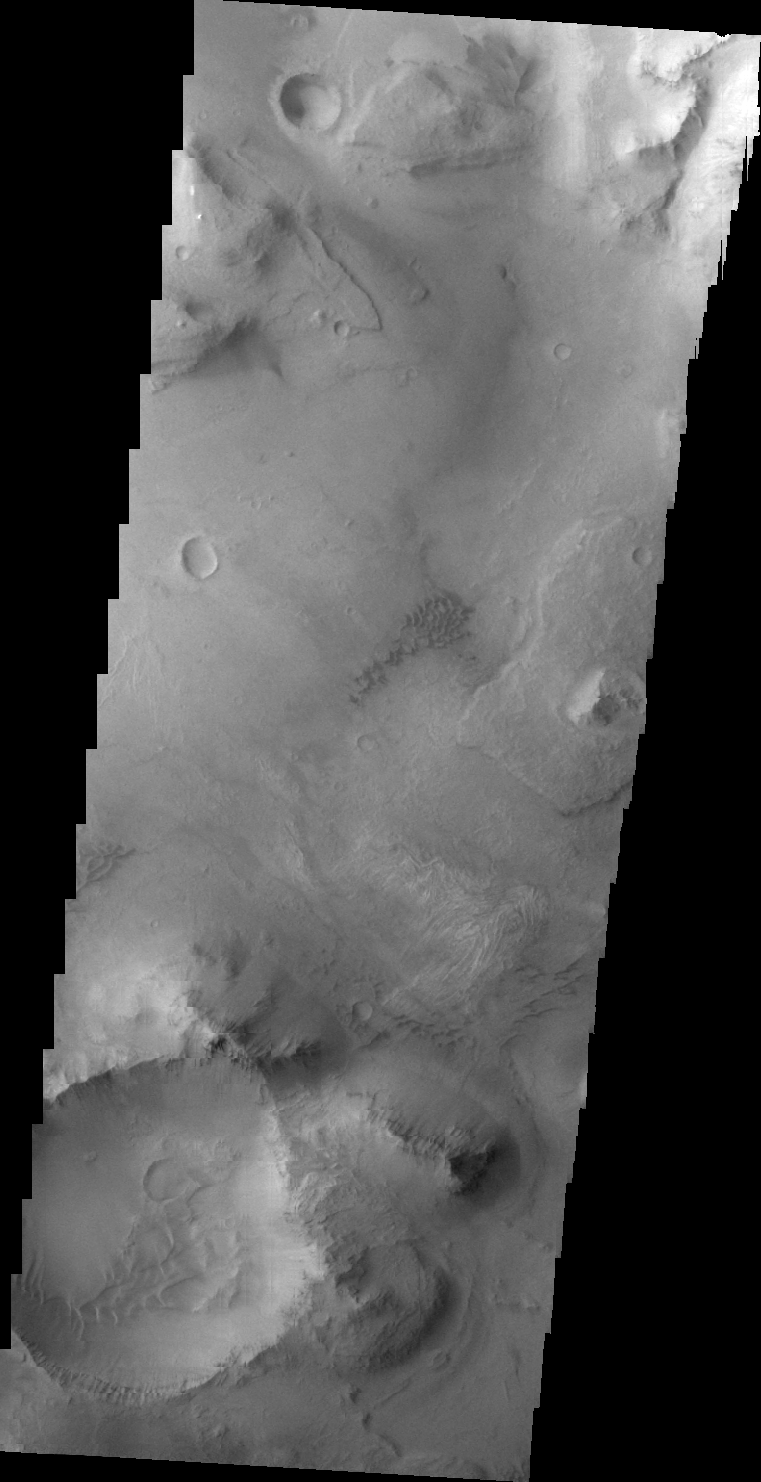

Coprates Chasma Floor

Taken simultaneously with yesterday’s IR image, this VIS image shows part of the floor of Coprates Chasma.

Image information: VIS instrument. Latitude -14.0N, Longitude 302.4E. 44 meter/pixel resolution.

Please see the THEMIS Data Citation Note for details on crediting THEMIS images.

Note: this THEMIS visual image has not been radiometrically nor geometrically calibrated for this preliminary release. An empirical correction has been performed to remove instrumental effects. A linear shift has been applied in the cross-track and down-track direction to approximate spacecraft and planetary motion. Fully calibrated and geometrically projected images will be released through the Planetary Data System in accordance with Project policies at a later time.

NASA’s Jet Propulsion Laboratory manages the 2001 Mars Odyssey mission for NASA’s Office of Space Science, Washington, D.C. The Thermal Emission Imaging System (THEMIS) was developed by Arizona State University, Tempe, in collaboration with Raytheon Santa Barbara Remote Sensing. The THEMIS investigation is led by Dr. Philip Christensen at Arizona State University. Lockheed Martin Astronautics, Denver, is the prime contractor for the Odyssey project, and developed and built the orbiter. Mission operations are conducted jointly from Lockheed Martin and from JPL, a division of the California Institute of Technology in Pasadena.

Credit: NASA/JPL/ASU